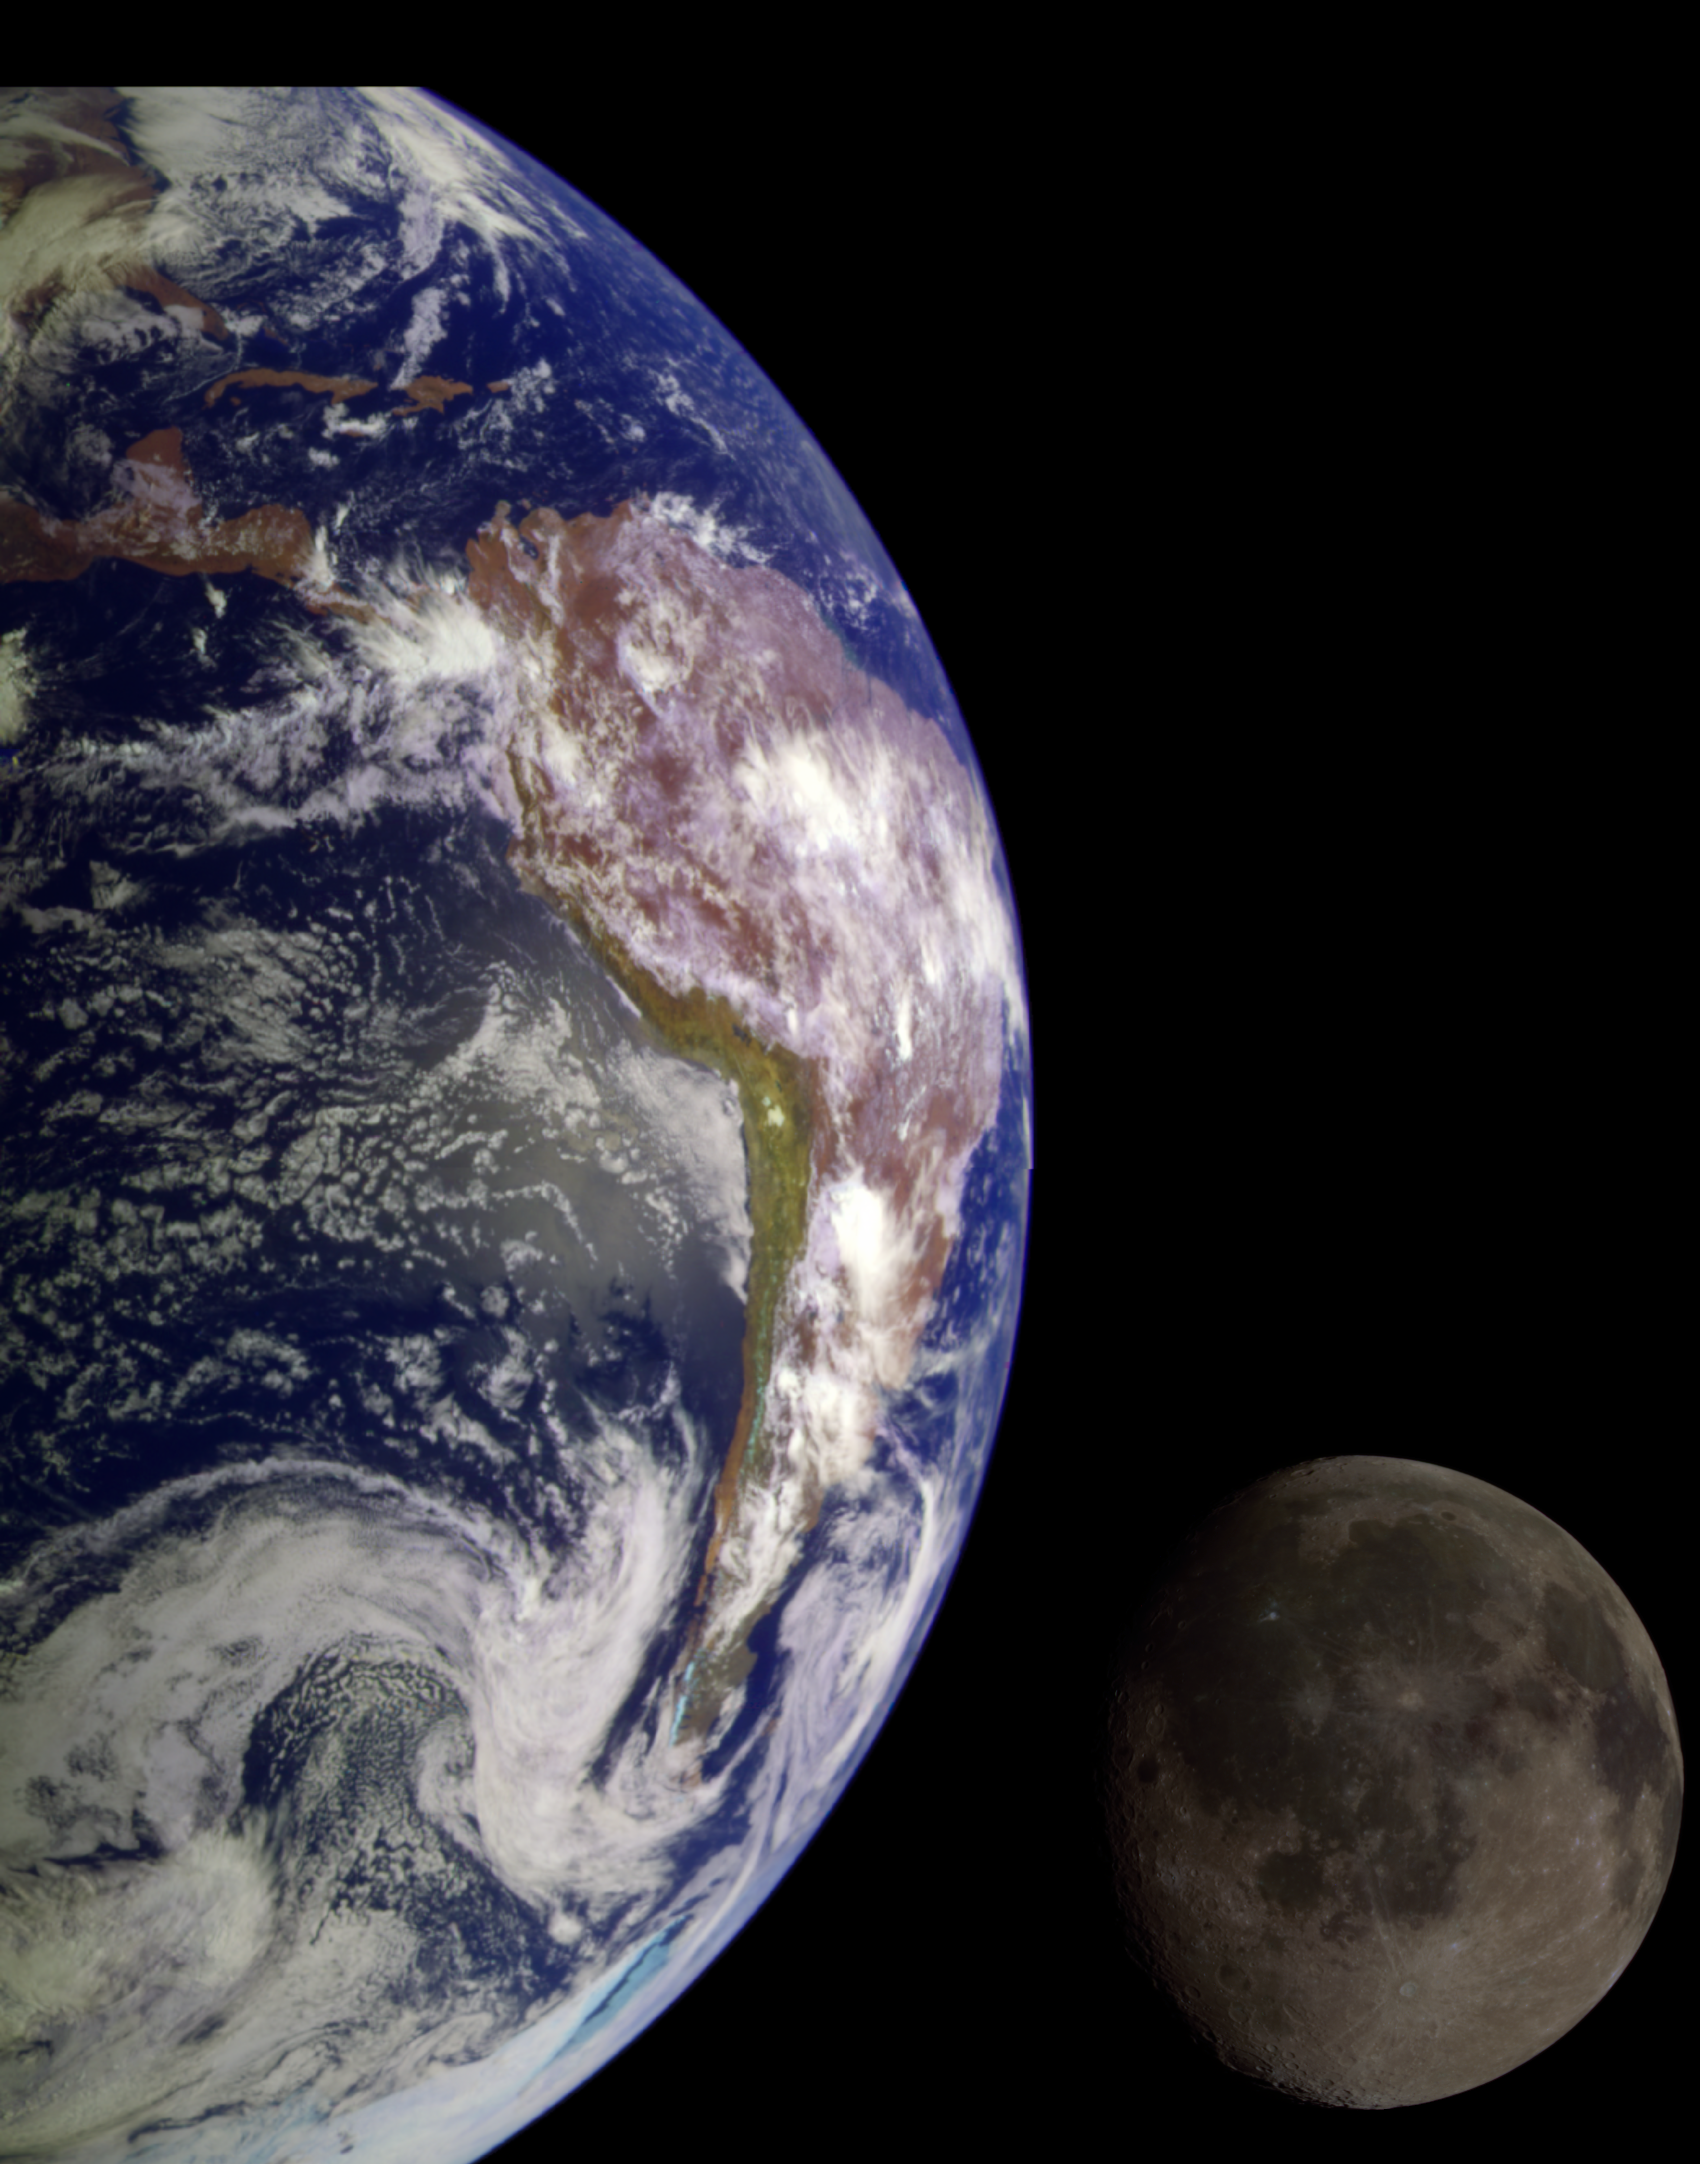

The Earth & Moon

During its flight, the Galileo spacecraft returned images of the Earth and Moon. Separate images of the Earth and Moon were combined to generate this view. The Galileo spacecraft took the images in 1992 on its way to explore the Jupiter system in 1995-97. The image shows a partial view of the Earth centered on the Pacific Ocean about latitude 20 degrees south. The west coast of South America can be observed as well as the Caribbean; swirling white cloud patterns indicate storms in the southeast Pacific. The distinct bright ray crater at the bottom of the Moon is the Tycho impact basin. The lunar dark areas are lava rock filled impact basins. This picture contains same scale and relative color/albedo images of the Earth and Moon. False colors via use of the 1-micron filter as red, 727-nm filter as green, and violet filter as blue. The Galileo project is managed for NASA’s Office of Space Science by the Jet Propulsion Laboratory.

Credit: NASA/JPL/USGS